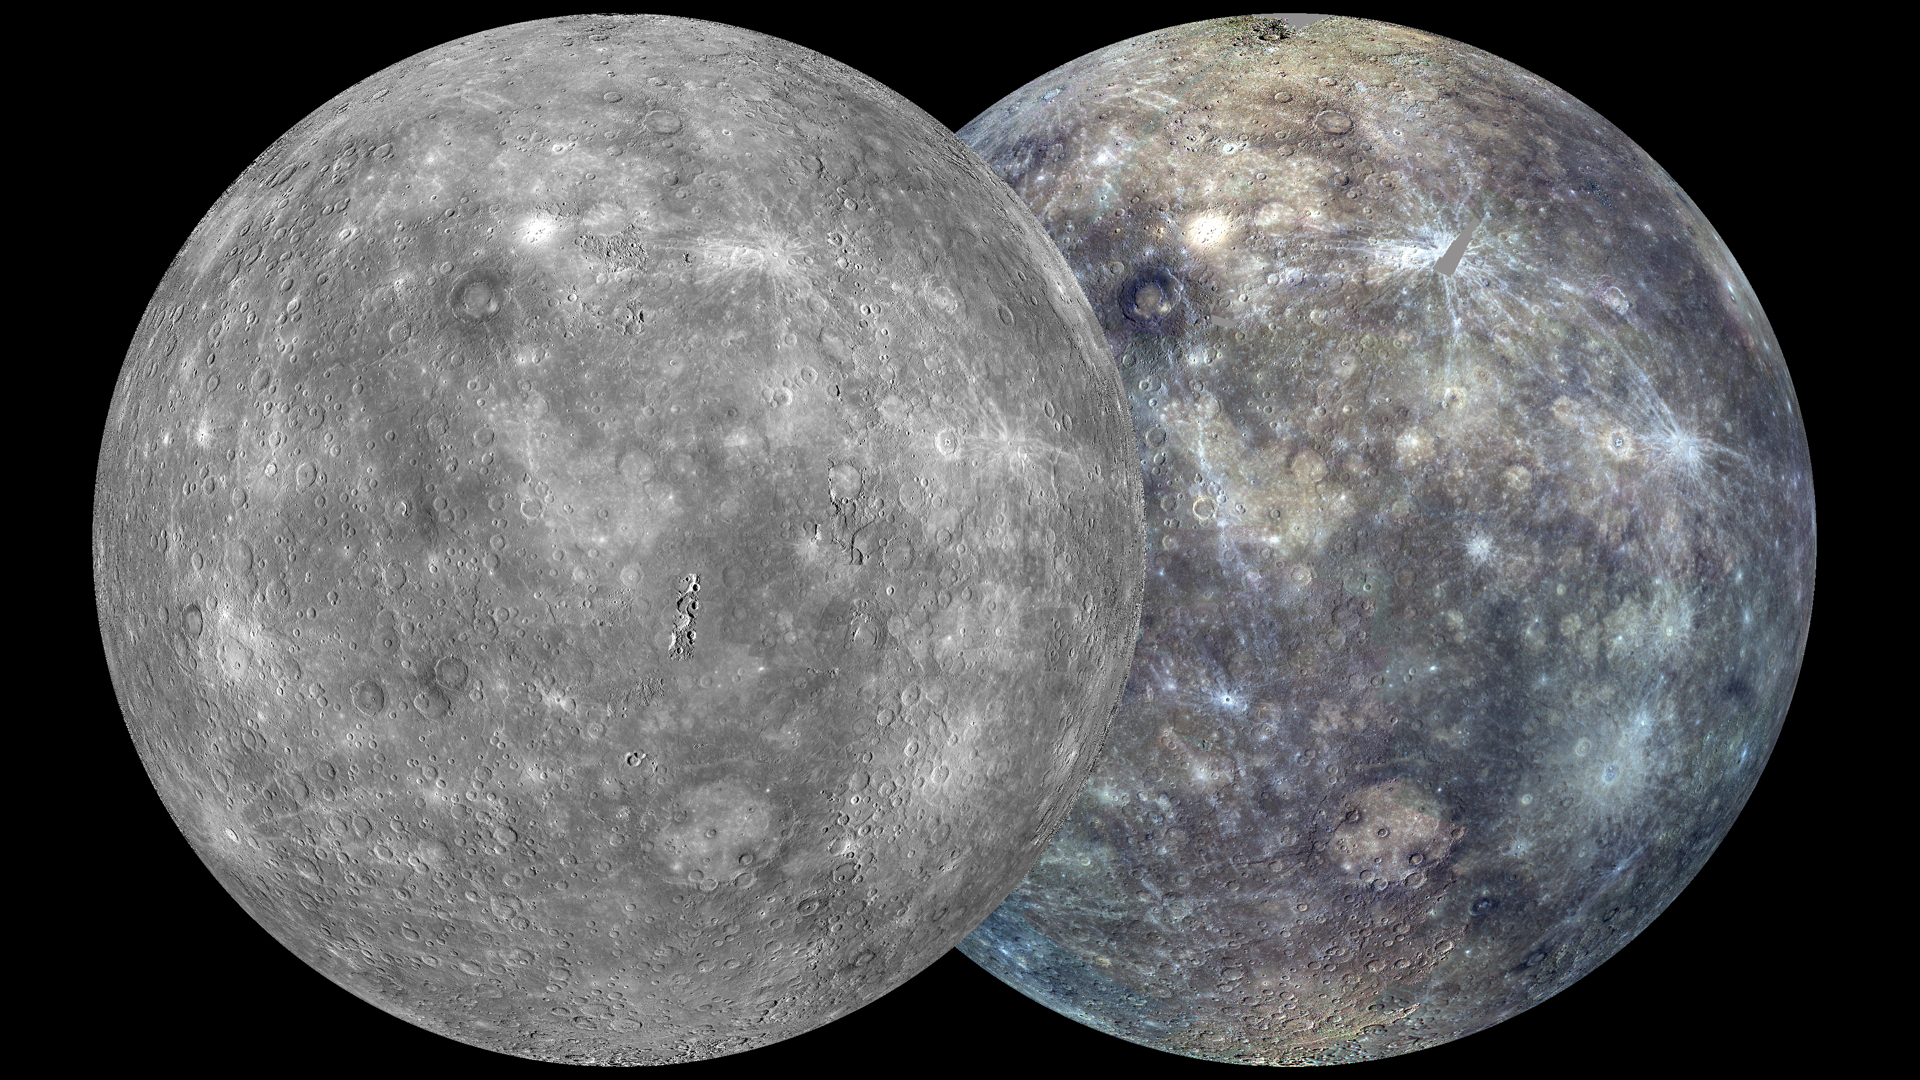

Global Coverage

The view shown here is similar to an earlier one, posted in October 2011, but now the coverage is more complete. The globe on the left was created from the MDIS monochrome surface morphology base map campaign. The globe on the right was produced from the MDIS color base map campaign. Each map is composed of thousands of images, and the color view was created by using 3 of the 8 color filters acquired. (1000, 750, and 430 nm wavelengths are displayed in red, green, and blue, respectively.) On March 8, 2013, these global maps will be publicly released at full resolution by NASA’s Planetary Data System.

Instrument: Mercury Dual Imaging System (MDIS)
Center Latitude: 0°
Center Longitude: 75° E
Scale: Mercury’s diameter is 4880 kilometers (3030 miles).
Map Projection: orthographic

The MESSENGER spacecraft is the first ever to orbit the planet Mercury, and the spacecraft’s seven scientific instruments and radio science investigation are unraveling the history and evolution of the Solar System’s innermost planet. Visit the Why Mercury? section of this website to learn more about the key science questions that the MESSENGER mission is addressing. During the one-year primary mission, MDIS acquired 88,746 images and extensive other data sets. MESSENGER is now in a year-long extended mission, during which plans call for the acquisition of more than 80,000 additional images to support MESSENGER’s science goals.

For information regarding the use of images, see the MESSENGER image use policy.

Credit: NASA/Johns Hopkins University Applied Physics Laboratory/Carnegie Institution of Washington